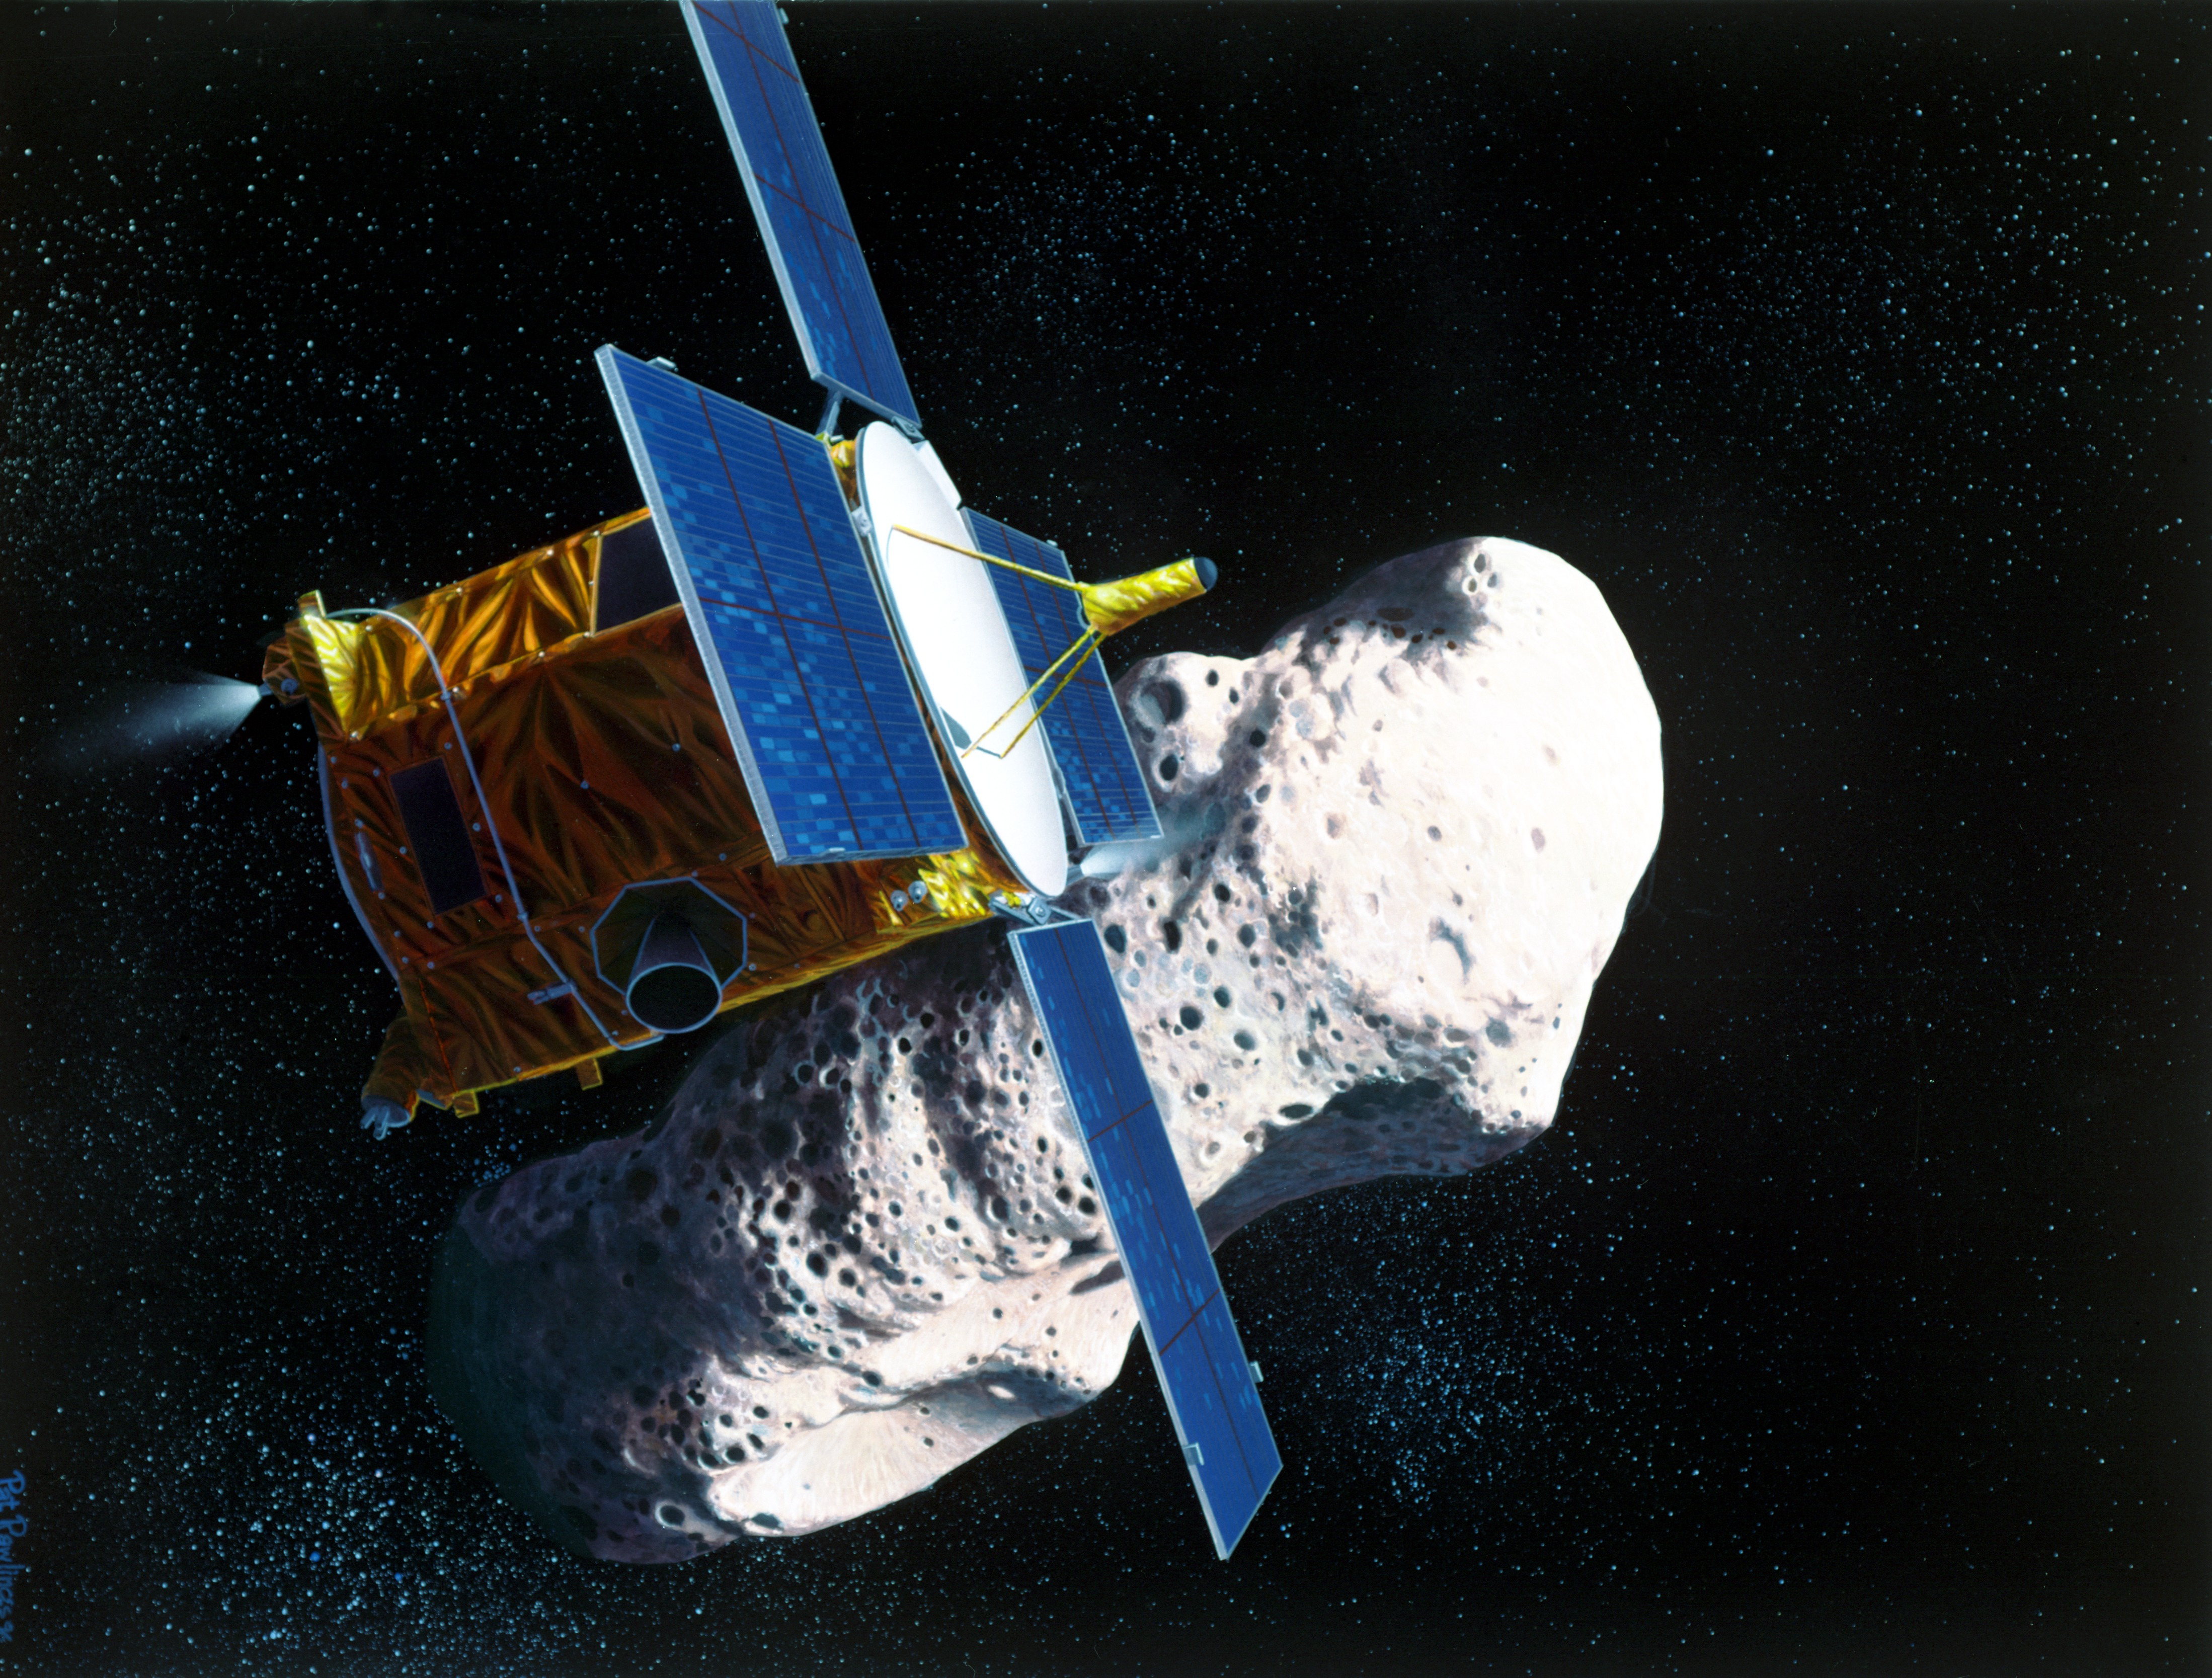

NASA’s NEAR Spacecraft’s Rendezvous with Asteroid Eros (Artist’s Concept)

Artist’s rendering of the Near Earth Asteroid Rendezvous (NEAR) spacecraft’s rendezvous with the asteroid Eros.

Credit: NASA